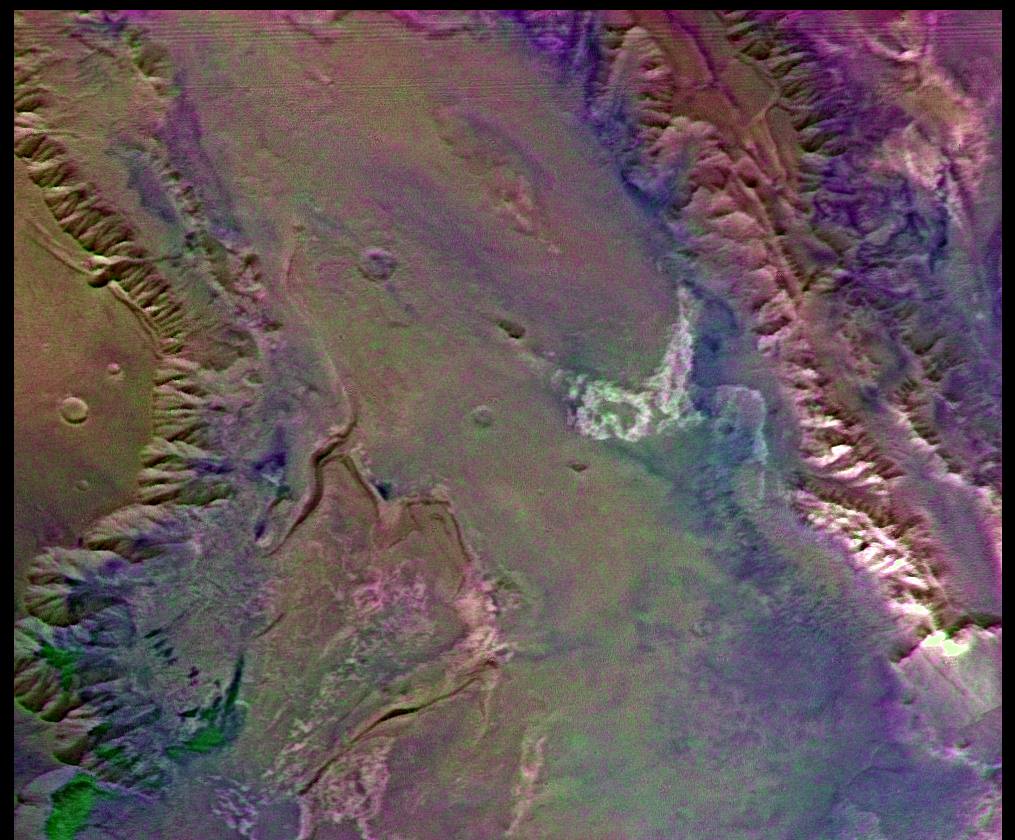

Melas Chasm (Enhanced Color)

This picture (centered at latitude 10 degrees S., longitude 74 degrees W.) shows much of Melas Chasm and a portion of Candor Chasm (upper right) in central Valles Marineris. Several interesting compositional units can be seen in the image: white materials (center-right) may consist of carbonates or some other evaporite deposit, pinkish materials (upper right) may be relatively rich in crystalline iron oxides, and greenish materials (lower left) correspond to dark sand dunes. Viking Orbiter Picture Numbers 279B41 (violet), 279B49 (green), and 279B51 (red) at 257 m/pixel resolution. Picture width is 261 km. North is 50 degrees clockwise from top.

Credit: NASA/JPL/USGS